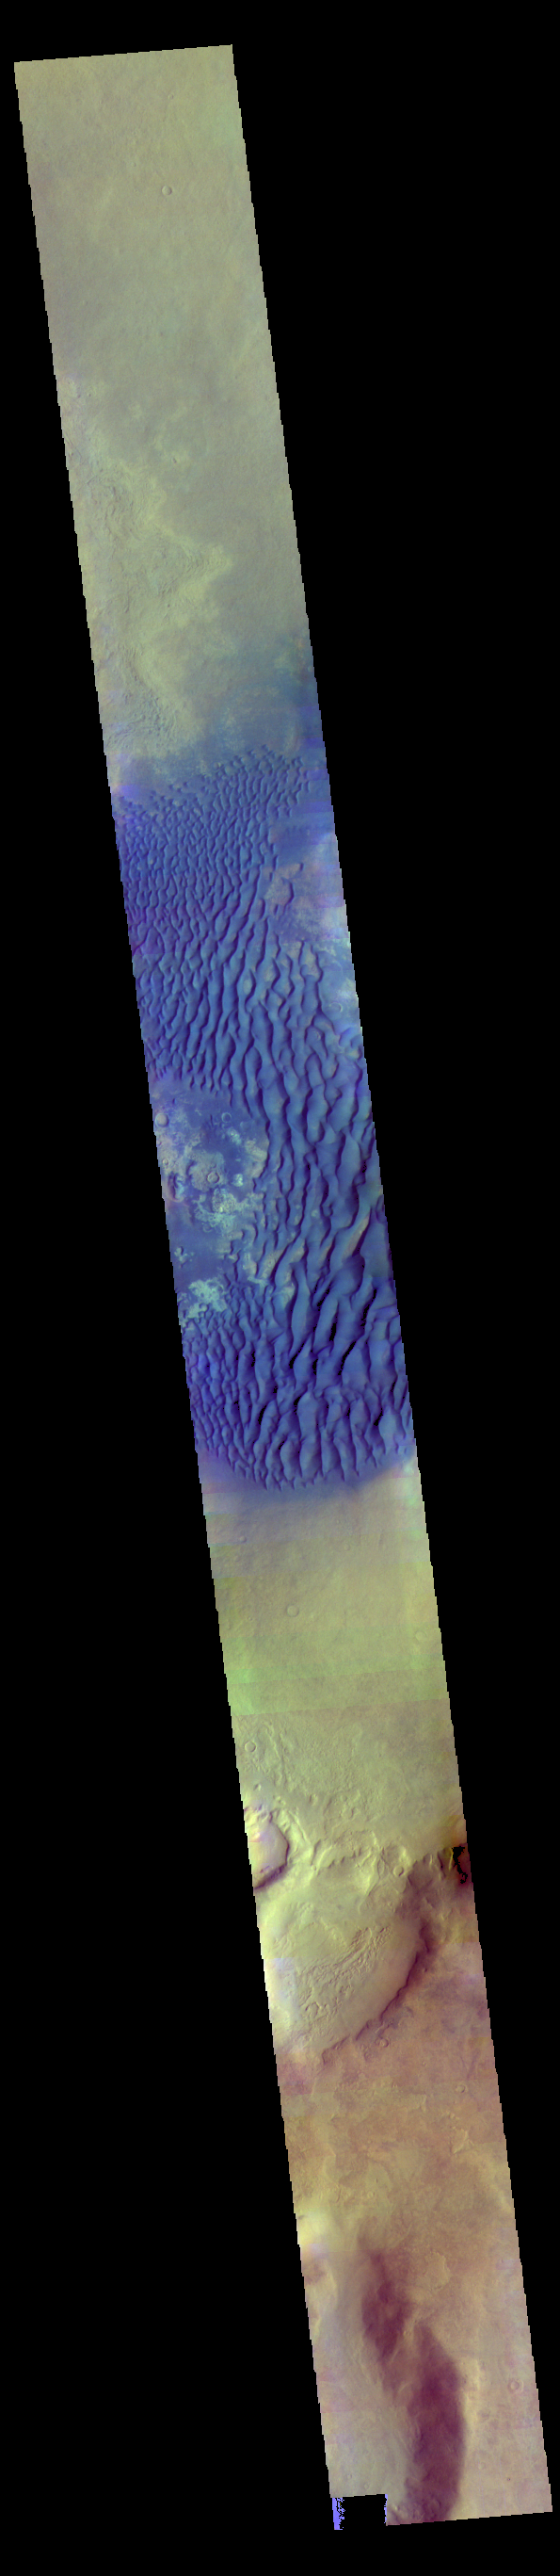

Investigating Mars: Kaiser Crater Dunes

This is a false color image of Kaiser Crater. In this combination of filters “blue” typically means basaltic sand. This VIS image crosses 3/4 of the crater and demonstrates how extensive the dunes are on the floor of Kaiser Crater.

Kaiser Crater is located in the southern hemisphere in the Noachis region west of Hellas Planitia. Kaiser Crater is just one of several large craters with extensive dune fields on the crater floor. Other nearby dune filled craters are Proctor, Russell, and Rabe. Kaiser Crater is 207 km (129 miles) in diameter. The dunes are located in the southern part of the crater floor.

The THEMIS VIS camera contains 5 filters. The data from different filters can be combined in multiple ways to create a false color image. These false color images may reveal subtle variations of the surface not easily identified in a single band image.

The Odyssey spacecraft has spent over 15 years in orbit around Mars, circling the planet more than 71,000 times. It holds the record for longest working spacecraft at Mars. THEMIS, the IR/VIS camera system, has collected data for the entire mission and provides images covering all seasons and lighting conditions. Over the years many features of interest have received repeated imaging, building up a suite of images covering the entire feature. From the deepest chasma to the tallest volcano, individual dunes inside craters and dune fields that encircle the north pole, channels carved by water and lava, and a variety of other feature, THEMIS has imaged them all. For the next several months the image of the day will focus on the Tharsis volcanoes, the various chasmata of Valles Marineris, and the major dunes fields. We hope you enjoy these images!

Credit: NASA/JPL-Caltech/ASU